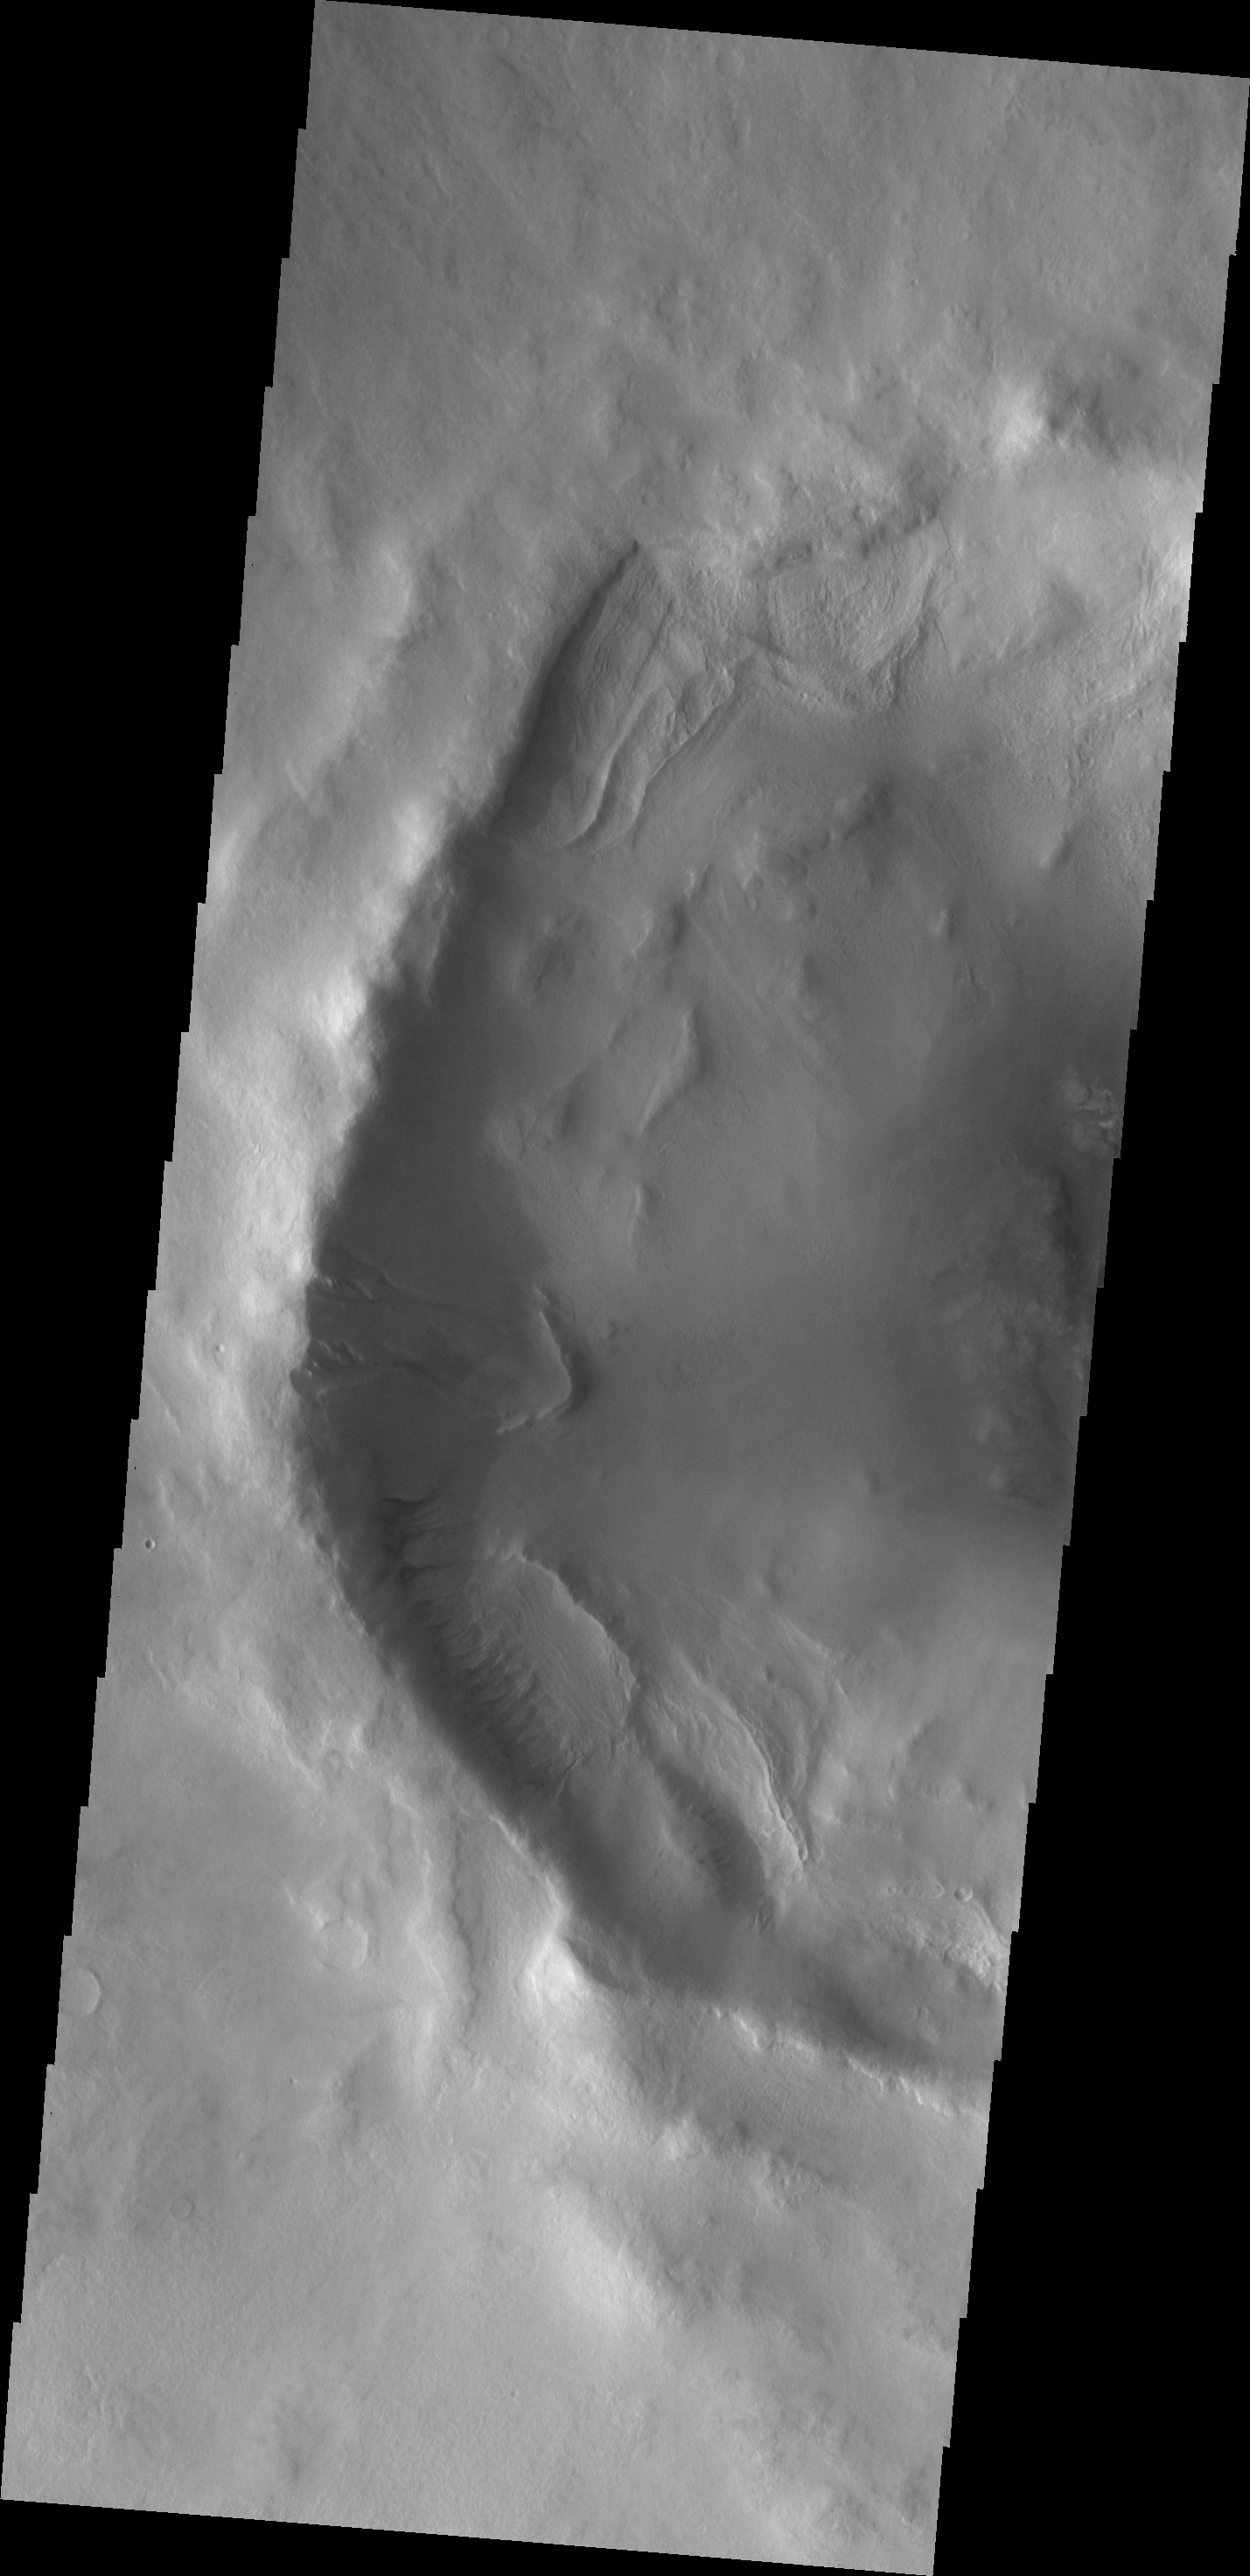

Gullies

This unnamed crater in western Utopia Planitia contains both gullies and a landslide deposit that may be related to the formation of some gullies.

Image information: VIS instrument. Latitude 53.1N, Longitude 57.6E. 19 meter/pixel resolution.

Please see the THEMIS Data Citation Note for details on crediting THEMIS images.

Note: this THEMIS visual image has not been radiometrically nor geometrically calibrated for this preliminary release. An empirical correction has been performed to remove instrumental effects. A linear shift has been applied in the cross-track and down-track direction to approximate spacecraft and planetary motion. Fully calibrated and geometrically projected images will be released through the Planetary Data System in accordance with Project policies at a later time.

NASA’s Jet Propulsion Laboratory manages the 2001 Mars Odyssey mission for NASA’s Office of Space Science, Washington, D.C. The Thermal Emission Imaging System (THEMIS) was developed by Arizona State University, Tempe, in collaboration with Raytheon Santa Barbara Remote Sensing. The THEMIS investigation is led by Dr. Philip Christensen at Arizona State University. Lockheed Martin Astronautics, Denver, is the prime contractor for the Odyssey project, and developed and built the orbiter. Mission operations are conducted jointly from Lockheed Martin and from JPL, a division of the California Institute of Technology in Pasadena.

Credit: NASA/JPL/ASU